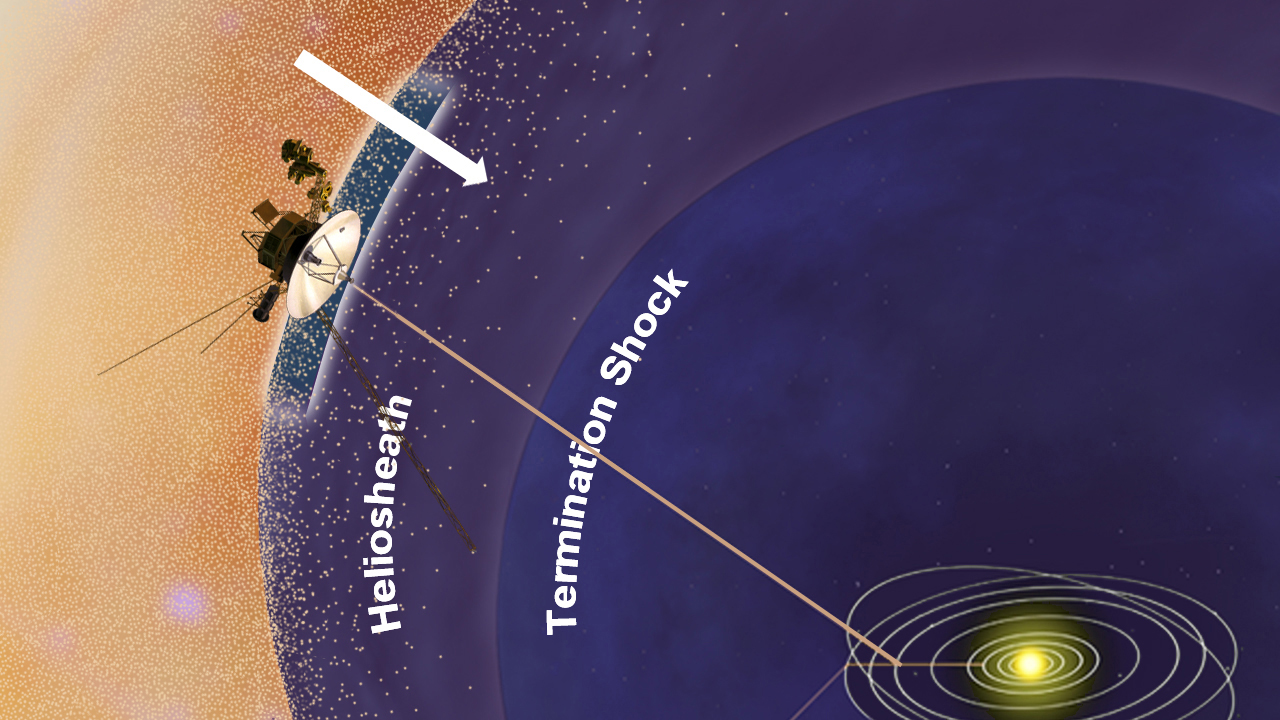

Energetic Particles from Outside our Solar System Increase (Artist’s Concept)

This artist’s concept shows NASA’s Voyager 1 spacecraft in a new region at the edge of our solar system where the amount of high-energy particles diffusing into our solar system from outside has increased. Voyager 1 is in an area scientists are calling the stagnation region, at the outer layer of the heliosphere, or magnetic bubble that the sun blows around itself. These energetic particles, which are cosmic rays in interstellar space, have increased 100 times between the time Voyager 1 passed the termination shock in 2004 and mid-2010, when the spacecraft entered the new region. The termination shock is where the solar wind dramatically slows down and becomes turbulent. The spacecraft has detected a steadily increasing abundance of the cosmic ray particles since Voyager 1 first crossed the termination shock. The increase indicates that Voyager 1 is approaching interstellar space.

The Voyager spacecraft were built by NASA’s Jet Propulsion Laboratory in Pasadena, Calif., which continues to operate both. JPL is a division of the California Institute of Technology. The Voyager missions are a part of the NASA Heliophysics System Observatory, sponsored by the Heliophysics Division of the Science Mission Directorate in Washington.

Credit: NASA/JPL-Caltech